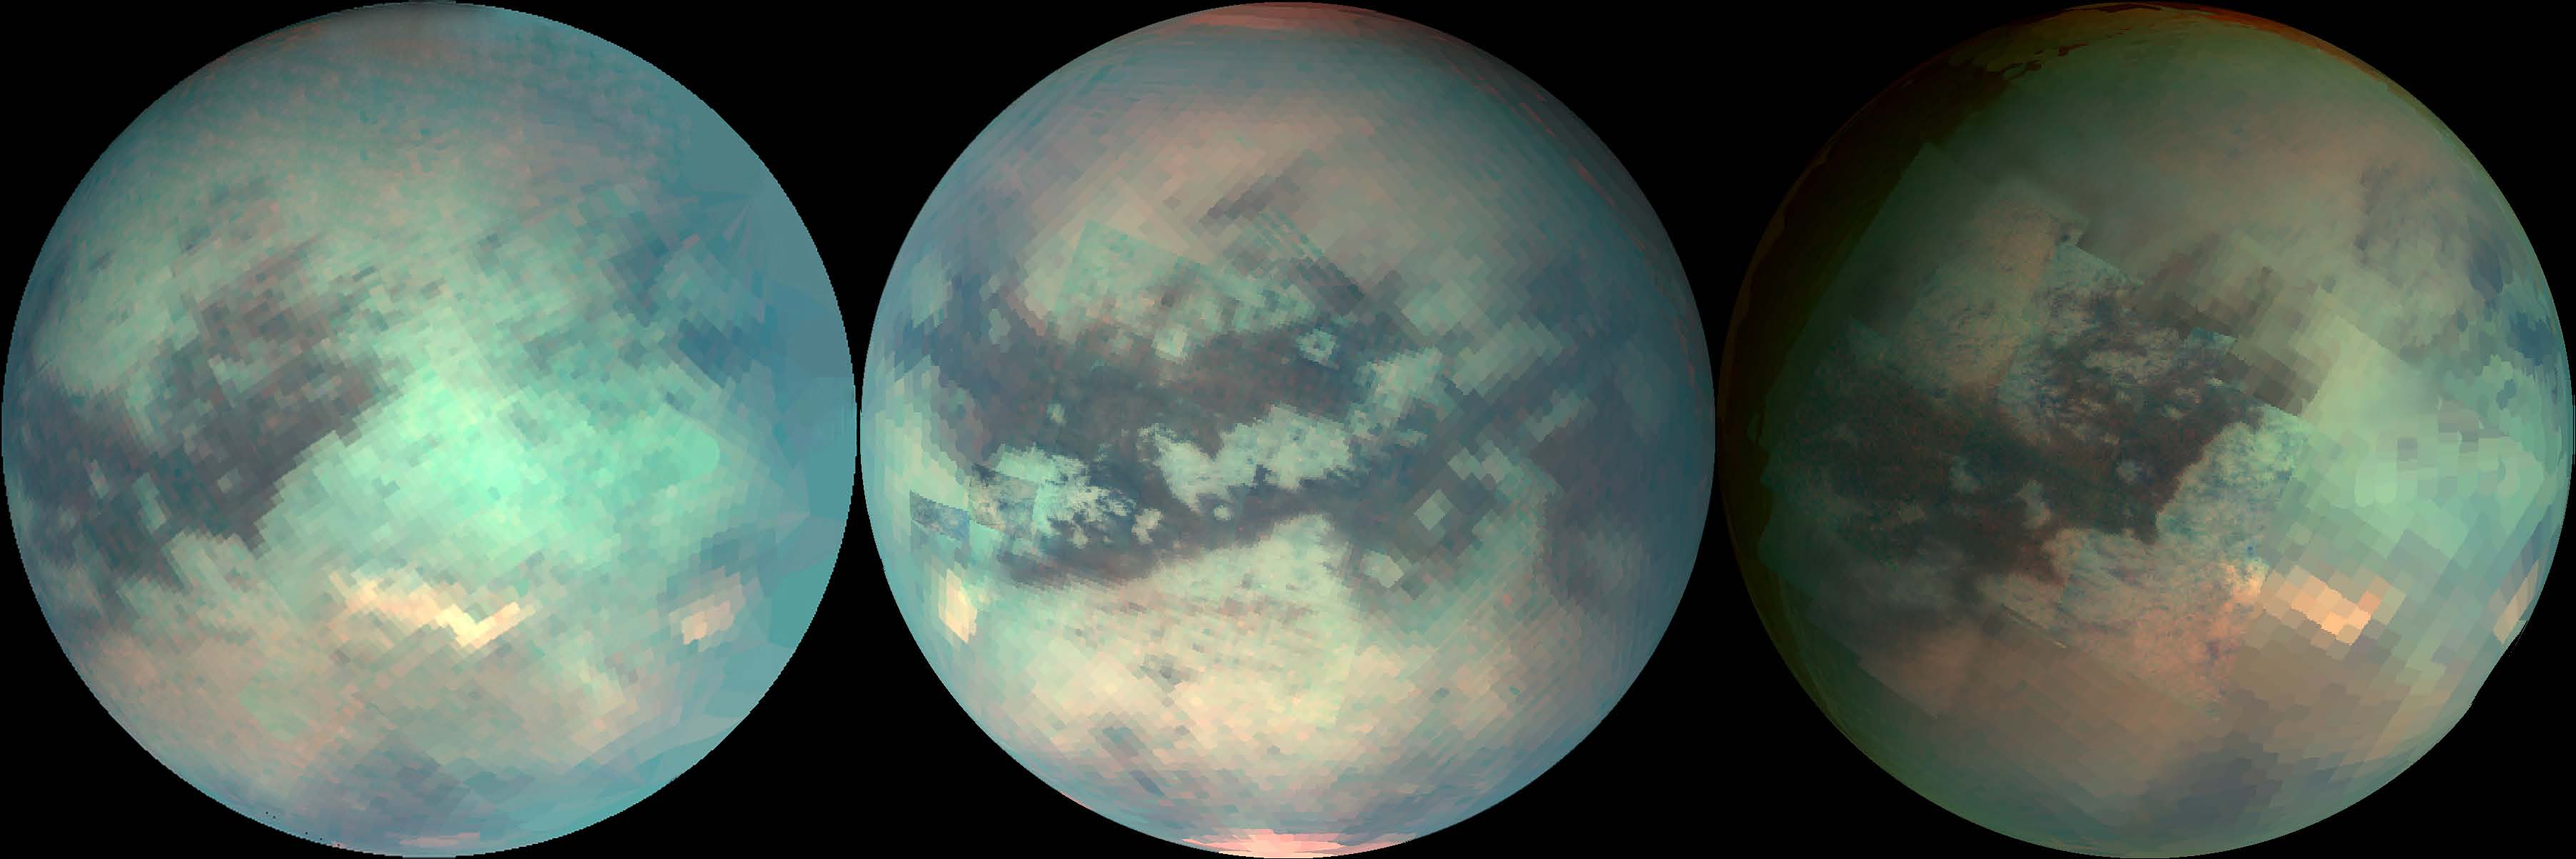

Mapping Titan’s Changes

The three mosaics shown here were composed with data from Cassini’s visual and infrared mapping spectrometer taken during the last three Titan flybys, on Oct. 28, 2005 (left image), Dec. 26, 2005 (middle image), and Jan. 15, 2006 (right image).

These false-color images were constructed from images taken at the following wavelengths: 1.6 microns (blue), 2.01 (green), and 5 microns (red).

The viewing geometry of the December flyby is roughly on Titan’s opposite hemisphere from the flybys in October and January. There are several important features to note in the images. The first is that the south polar cloud system was very bright during the December flyby, while during the October and January flybys, it is barely visible, indicating that the atmosphere over Titan’s south pole is very dynamic.

In the December (middle) mosaic, a north polar hood that is bright at 5 microns is visible. Its composition is unknown. The north polar hood is barely seen in the October (left image) and January (right image) data. Visible in the October and January images just south of the equator is Tui Reggio, a region nicknamed the “chevron.” This region is very bright at 5 microns and is among the brightest features on Titan at that wavelength. Tui Reggio is thought to be a surface deposit, probably of volcanic origin, and may be water and/or carbon dioxide frozen from the vapor. The January flyby data show that the western margins of Tui Reggio have a complex flow-like character consistent with eruptive phenomena.

The Cassini-Huygens mission is a cooperative project of NASA, the European Space Agency and the Italian Space Agency. The Jet Propulsion Laboratory, a division of the California Institute of Technology in Pasadena, manages the mission for NASA’s Science Mission Directorate, Washington, D.C. The Cassini orbiter was designed, developed and assembled at JPL. The visual and infrared mapping spectrometer team is based at the University of Arizona.

Credit: NASA/JPL/University of Arizona